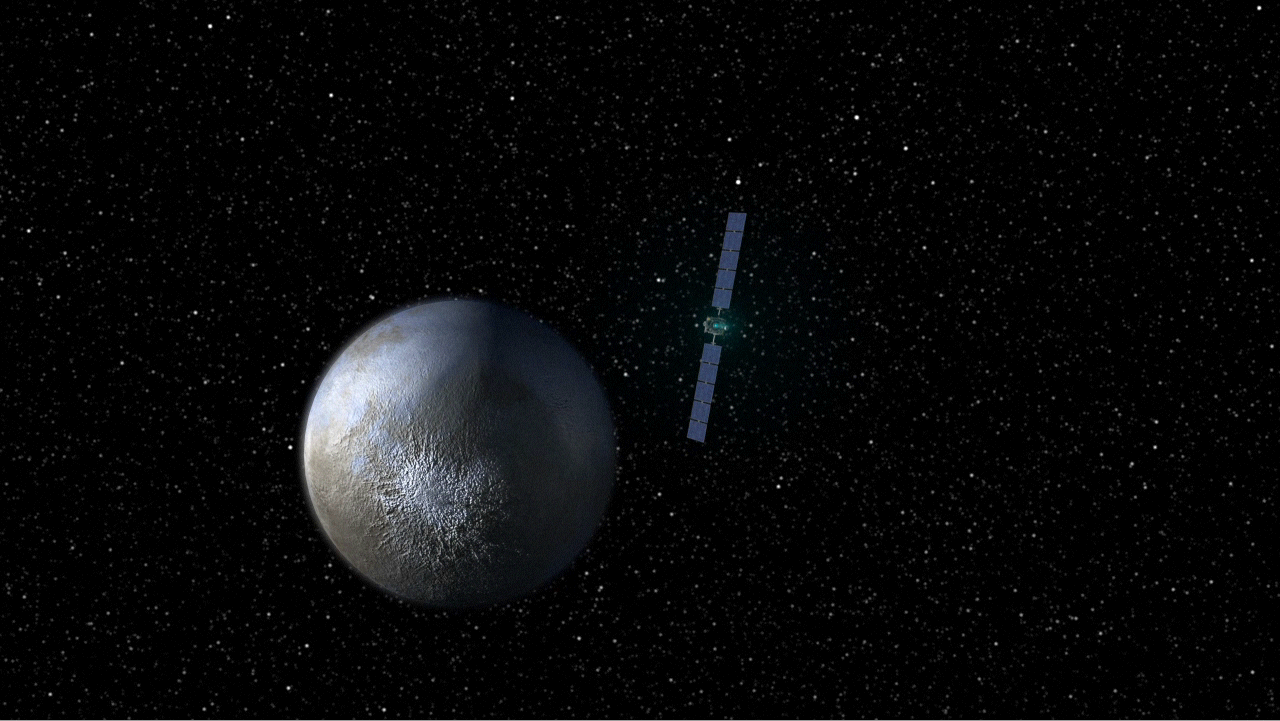

Animation of Dawn Leaving Vesta and Arriving at Ceres

This animation shows NASA’s Dawn spacecraft leaving the giant asteroid Vesta and arriving at the dwarf planet Ceres. The spacecraft entered orbit around Vesta on July 15, 2011. After a year at Vesta, Dawn will depart in July 2012 and head toward its second destination, the dwarf planet Ceres, whee it will arrive in 2015.

The Dawn mission to Vesta and Ceres is managed by NASA’s Jet Propulsion Laboratory, Pasadena, Calif., for NASA’s Science Mission Directorate, Washington, D.C. It is a project of the Discovery Program, managed by NASA’s Marshall Space Flight Center, Huntsville, Ala. UCLA is responsible for overall Dawn mission science. Orbital Sciences Corporation of Dulles, Va., designed and built the Dawn spacecraft. The German Aerospace Center, the Max Planck Institute for Solar System Research, the Italian Space Agency and the Italian National Astrophysical Institute are part of the mission team.

Credit: NASA/JPL-Caltech/UCLA/MPS/DLR/IDA